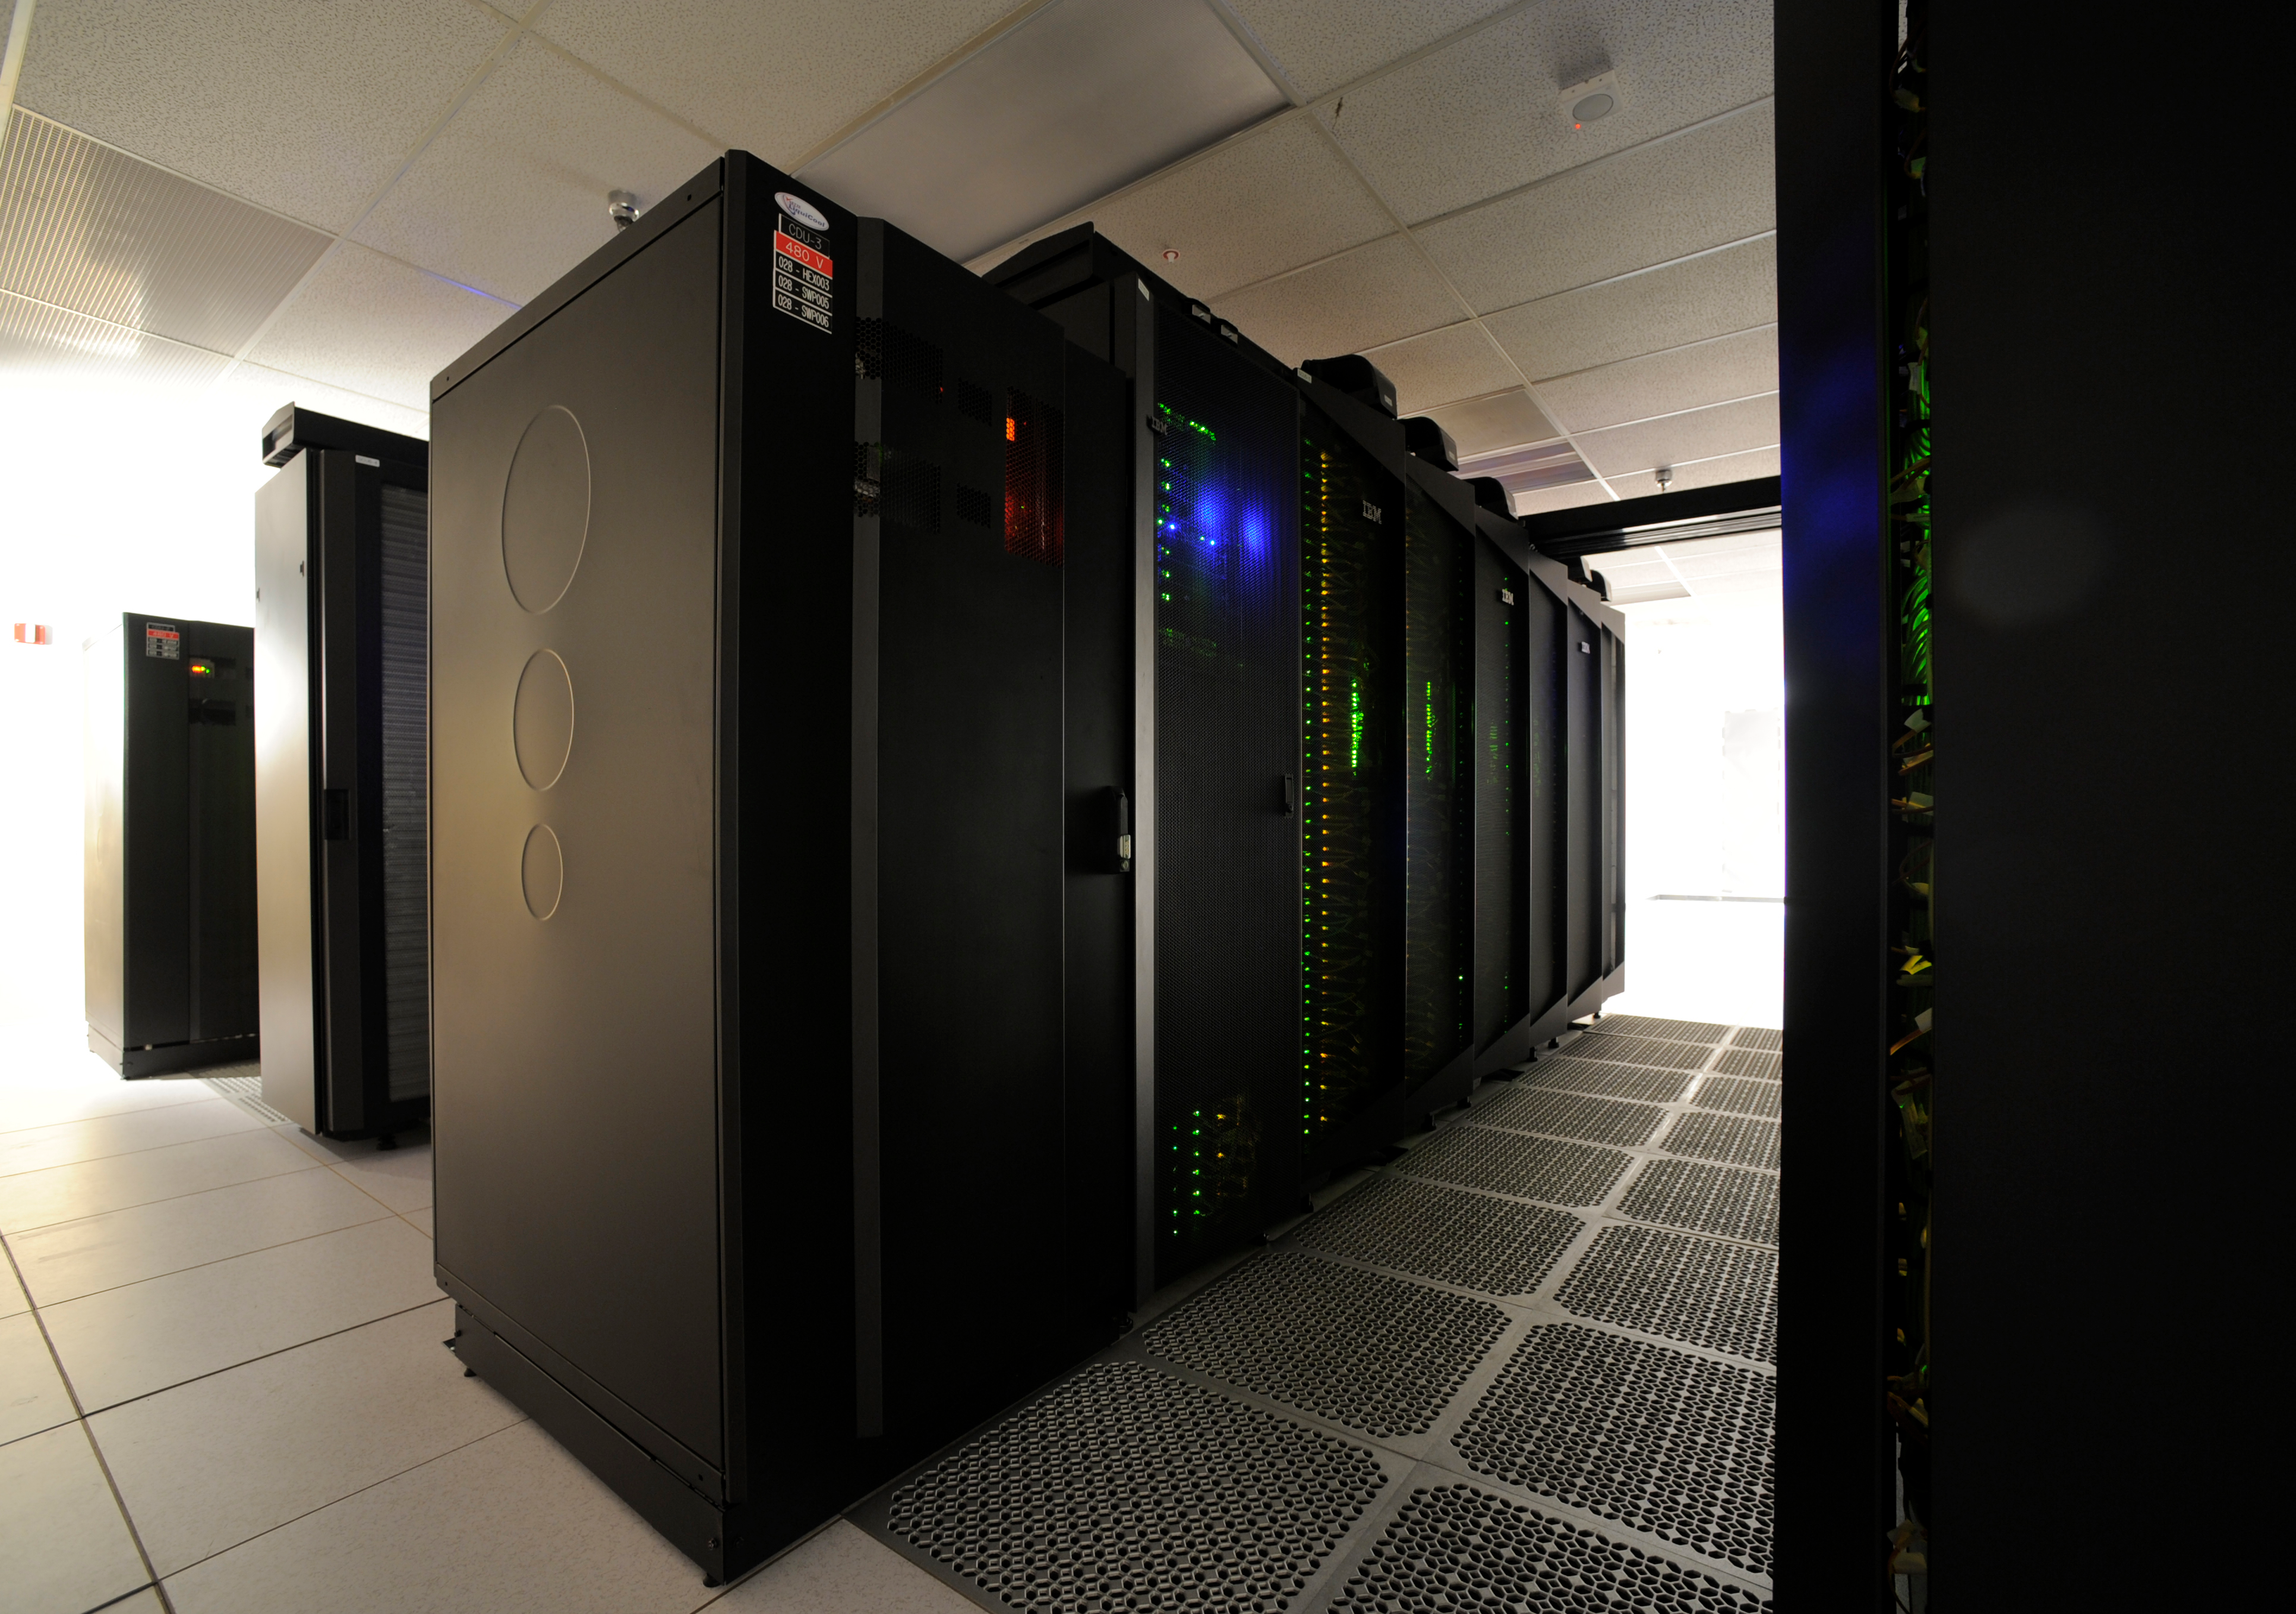

Discover Supercomputer 4

This close-up view highlights one row—approximately 2,000 computer processors—of the “Discover” supercomputer at the NASA Center for Climate Simulation (NCCS). Discover has a total of nearly 15,000 processors.

Credit: NASA/Pat Izzo